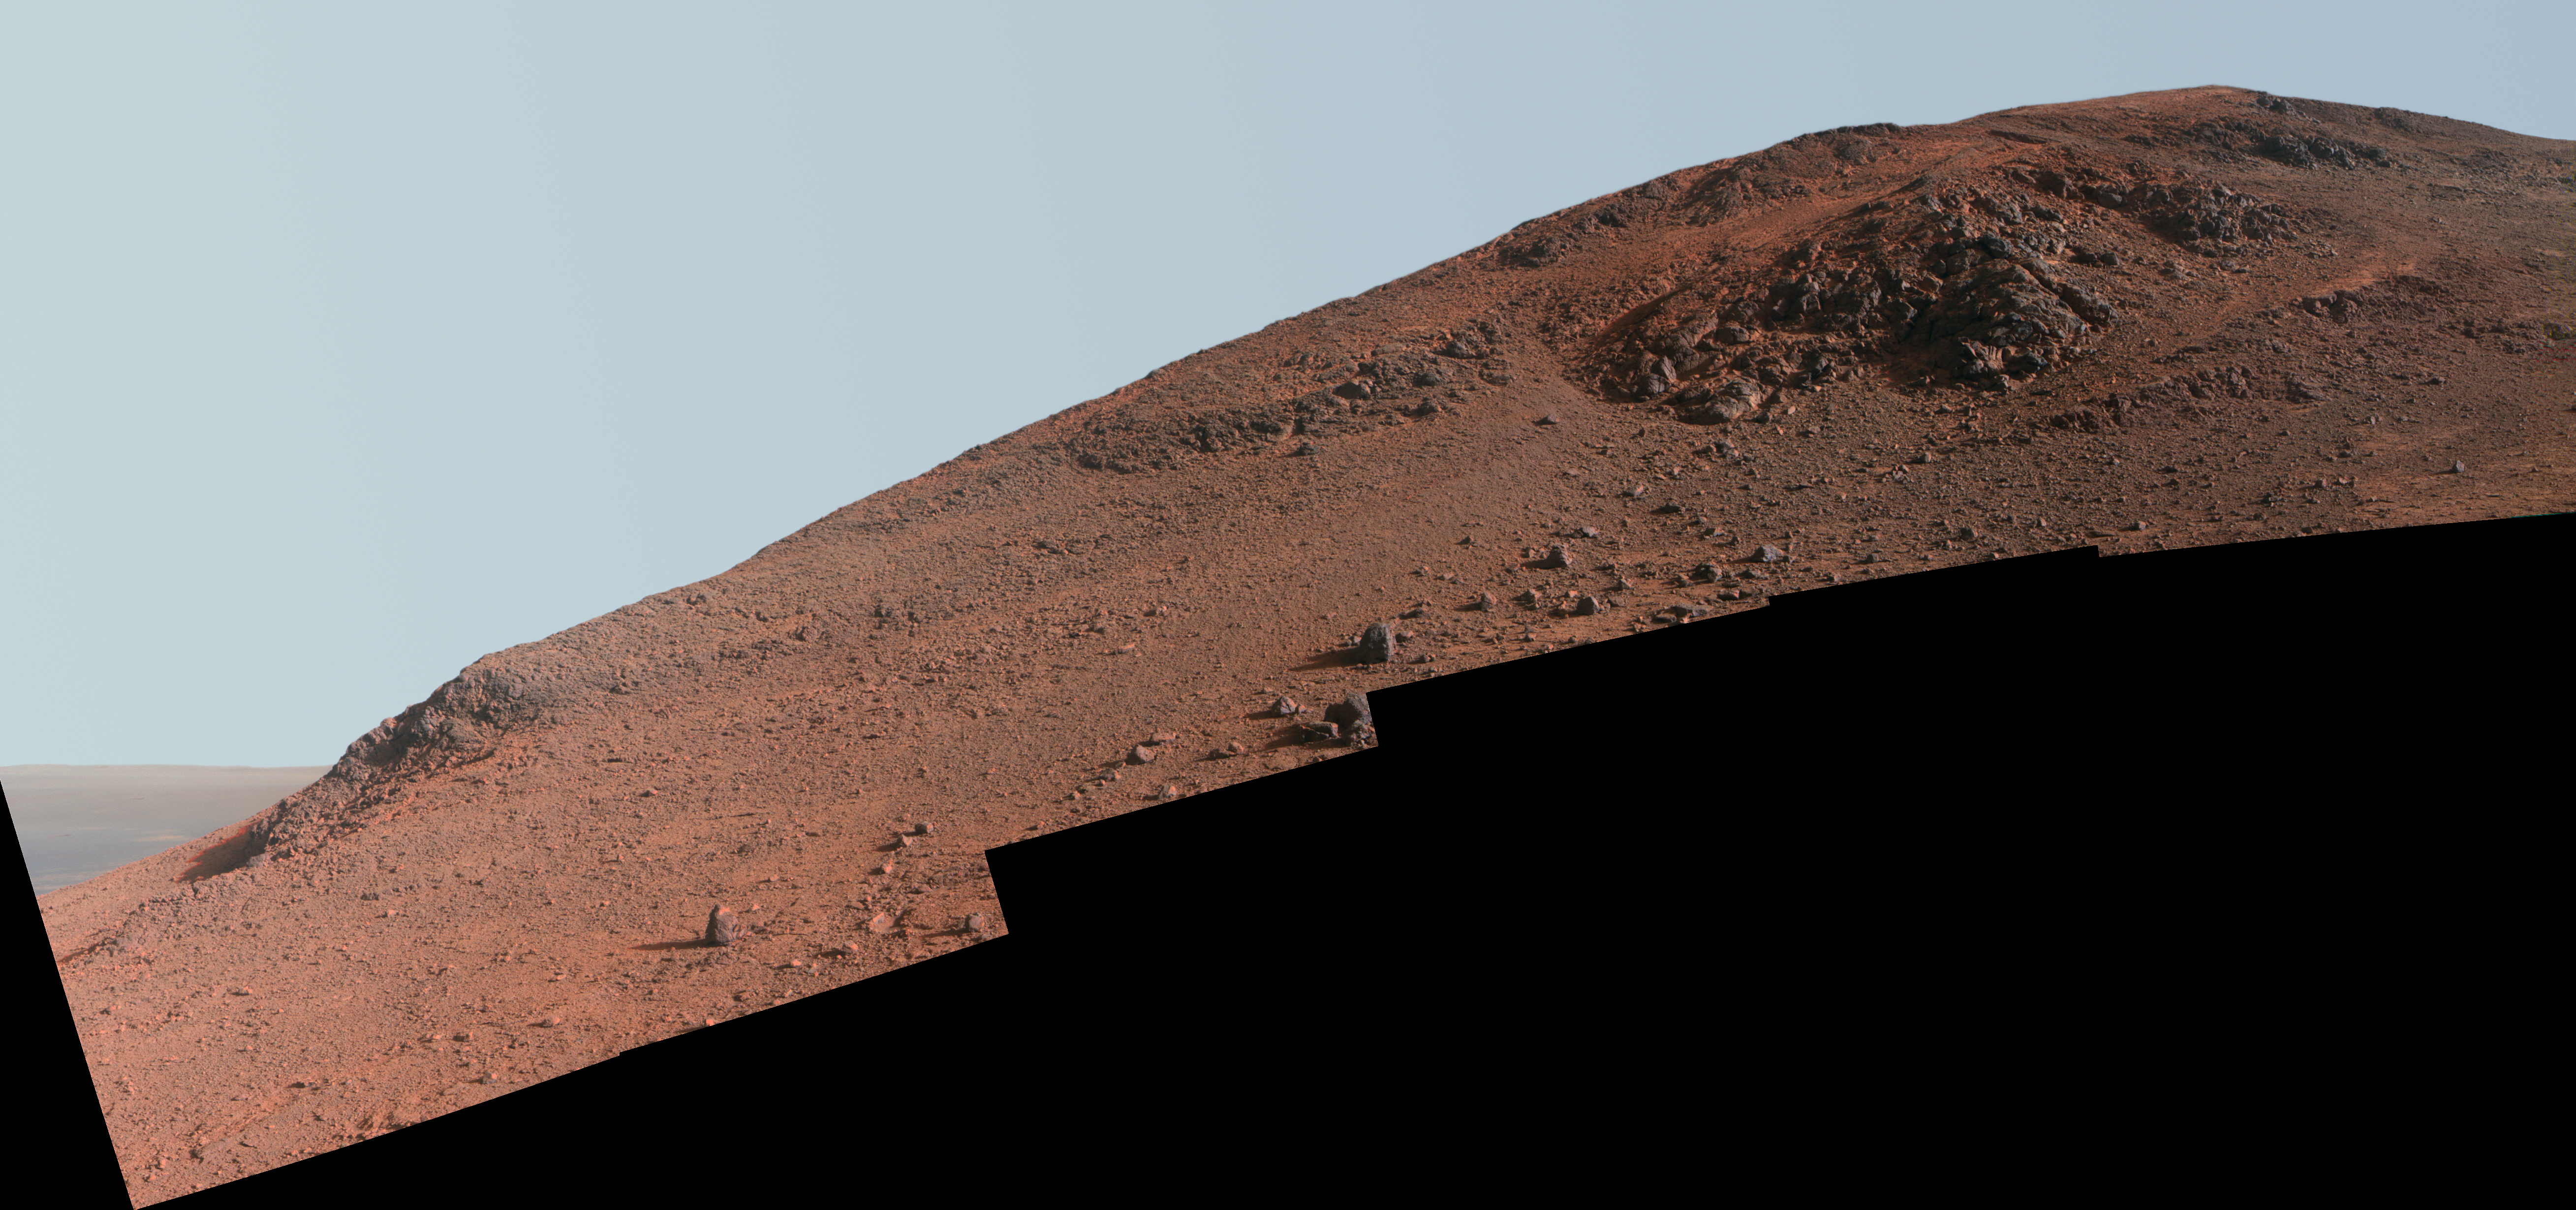

Steep ‘Knudsen Ridge’ Along ‘Marathon Valley’ on Mars (Enhanced Color)

This scene from NASA’s Mars Exploration Rover Opportunity looks upward at “Knudsen Ridge” on the southern edge of “Marathon Valley” from inside the valley.

In this version of the scene the landscape is presented in enhanced color to make differences in surface materials more easily visible. Reddish rock, such as within and between the knobs near the top of the scene, is what the rover team calls “red zone” material. Red zone locations in Marathon Valley correspond to locations of clay minerals mapped from orbit. Another view of Marathon Valley red zone material is at PIA19820.

An approximately true color version of the Knudsen Ridge scene is at PIA20318. A stereo version is at PIA20320.

The informal name Knudsen Ridge was chosen by the Opportunity science team to honor the memory of Danish astrophysicist and planetary scientist Jens Martin Knudsen (1930-2005), a founding member of the team.

The view combines multiple images taken with the panoramic camera (Pancam) on Opportunity’s mast on Oct. 29 and Oct. 30, 2015, during the 4,182nd and 4,183rd Martian days, or sols, of the rover’s work on Mars. By February 2016, the rover ascended slopes of about 30 degrees onto the flank of Knudsen Ridge, headed for targets of red zone material to examine there.

Color in the scene comes from component images taken through three of the Pancam’s color filters, centered on wavelengths of 753 nanometers (near-infrared), 535 nanometers (green) and 432 nanometers (violet). The view spans from southeast on the left to southwest on the right.

Marathon Valley cuts generally east-west through the western rim of Endeavour Crater. The valley’s name refers to the distance Opportunity drove from its 2004 landing site to arrival at this location in 2014. The valley was a high-priority destination for the rover mission because observations from orbit detected clay minerals there.

Credit: NASA/JPL-Caltech/Cornell Univ./Arizona State Univ.